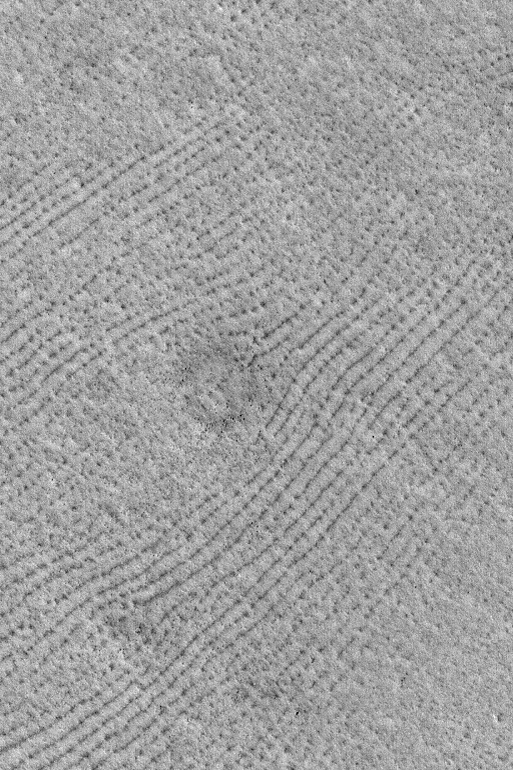

Northern Plains Patterns

MGS MOC Release No. MOC2-513, 14 October 2003

Patterns are common on the northern plains of Mars. Like their terrestrial counterparts in places like Siberia, Alaska, and northern Canada, patterned ground on Mars might be an indicator of the presence of ground ice. Whether it is true that the patterns on Mars are related to ground ice and whether the ice is still present beneath the martian surface are unknown. This Mars Global Surveyor (MGS) Mars Orbiter Camera (MOC) picture shows an example of patterned ground on the martian northern plains near 72.4°N, 252.6°W. The dark dots and lines are low mounds and chains of mounds. The circular feature near the center of the image is the location of a buried meteor impact crater; its presence today is marked only by the dark boulders on its rim and ejecta blanket that have managed to remain uncovered at the martian surface. The area shown is 3 km (1.9 mi) wide and illuminated by sunlight from the lower left.

Credit: NASA/JPL/Malin Space Science Systems